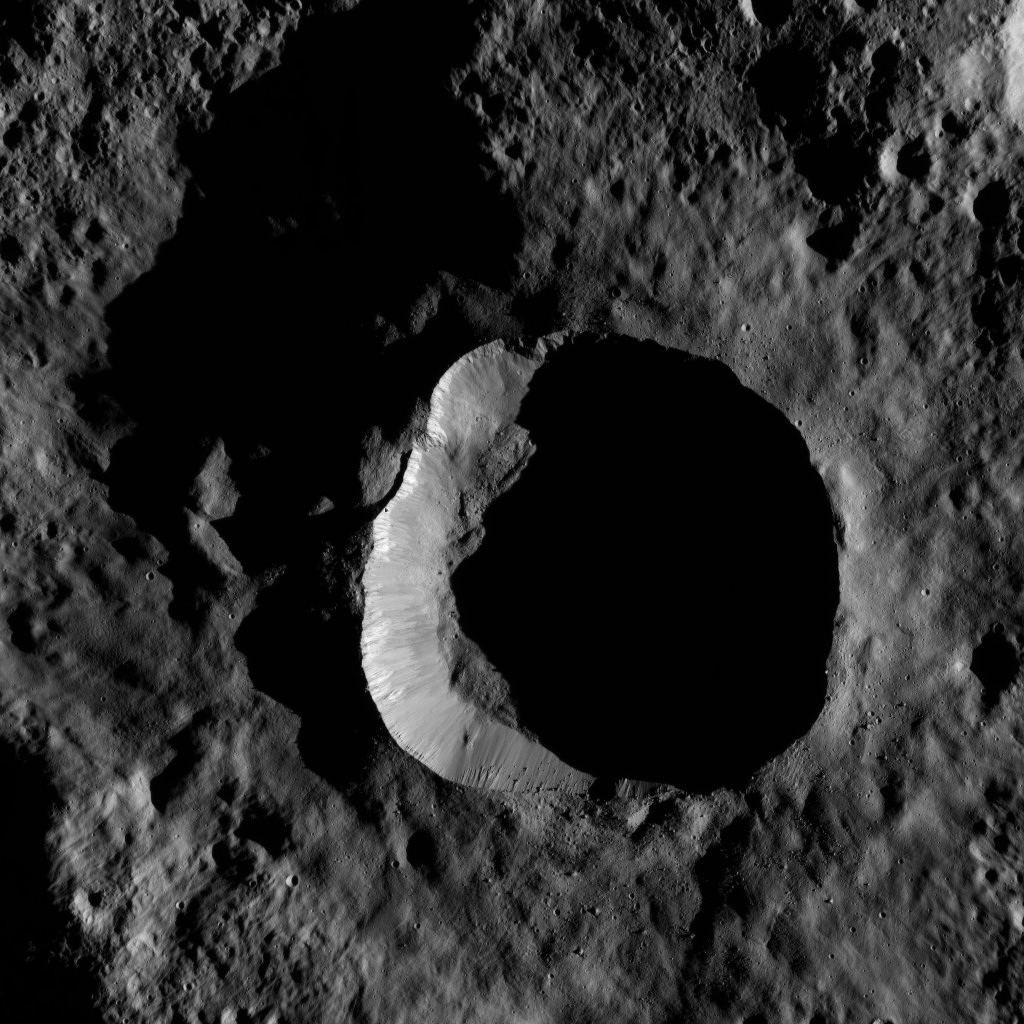

Dawn LAMO Image 52

This view from NASA’s Dawn spacecraft shows an impact site at high southern latitude on Ceres. A smooth blanket of ejecta surrounds the crater. Many boulders can be seen around the crater’s rim and on the sunlit part of its floor.

The view is centered at approximately 68 degrees south latitude, 78 degrees east longitude.

Dawn acquired this image on Feb. 7, 2016, from its low-altitude mapping orbit, at a distance of about 240 miles (385 kilometers) from the surface. The image resolution is 120 feet (35 meters) per pixel.

Dawn’s mission is managed by JPL for NASA’s Science Mission Directorate in Washington. Dawn is a project of the directorate’s Discovery Program, managed by NASA’s Marshall Space Flight Center in Huntsville, Alabama. UCLA is responsible for overall Dawn mission science. Orbital ATK, Inc., in Dulles, Virginia, designed and built the spacecraft. The German Aerospace Center, the Max Planck Institute for Solar System Research, the Italian Space Agency and the Italian National Astrophysical Institute are international partners on the mission team.

Credit: NASA/JPL-Caltech/UCLA/MPS/DLR/IDA